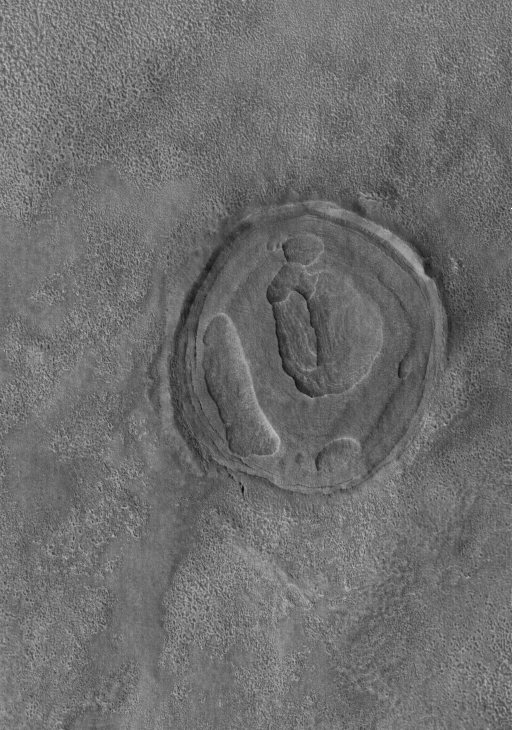

Exhuming Crater

4 June 2005
This Mars Global Surveyor (MGS) Mars Orbiter Camera (MOC) image shows a circular feature on the martian northern plains. It was once a crater formed by meteoritic impact. It was completely filled and buried by and within layered material. Later, the layered materials have begun to be eroded away, re-exposing the old crater rims in the process.

Location near: 44.9°N, 264.7°W
Image width: ~3 km (~1.9 mi
Illumination from: lower left
Season: Northern Autumn

Credit: NASA/JPL/Malin Space Science Systems